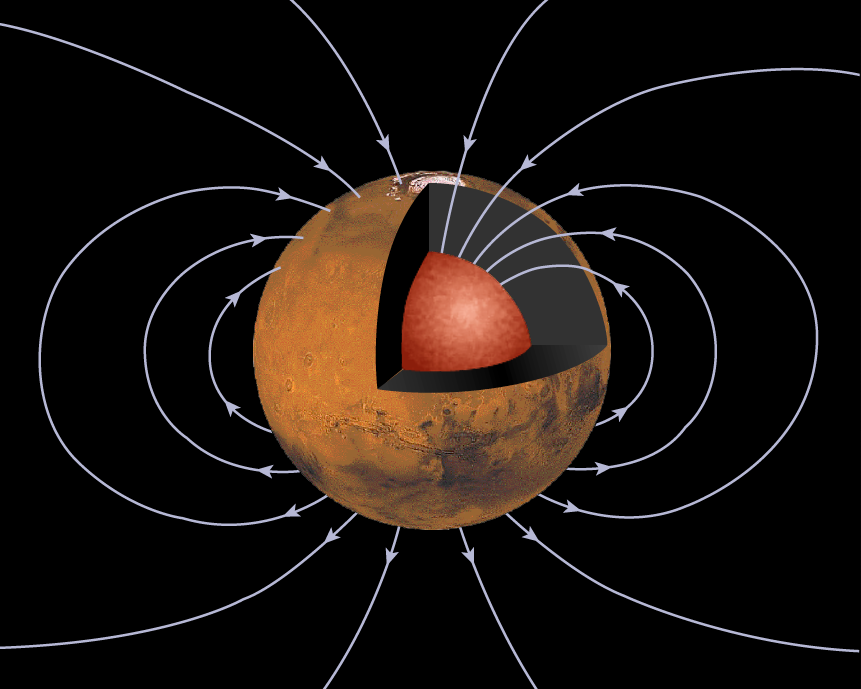

Mars’ Inner Core

This figure shows a cross-section of the planet Mars revealing an inner, high density core buried deep within the interior. Dipole magnetic field lines are drawn in blue, showing the global scale magnetic field that one associates with dynamo generation in the core. Mars must have one day had such a field, but today it is not evident. Perhaps the energy source that powered the early dynamo has shut down. The differentiation of the planet interior – heavy elements like iron sinking towards the center of the planet – can provide energy as can the formation of a solid core from the liquid.

The Jet Propulsion Laboratory’s Mars Surveyor Operations Project operates the Mars Global Surveyor spacecraft with its industrial partner, Lockheed Martin Astronautics, from facilities in Pasadena, CA and Denver, CO. JPL is an operating division of California Institute of Technology (Caltech).

Credit: NASA/JPL/GSFC